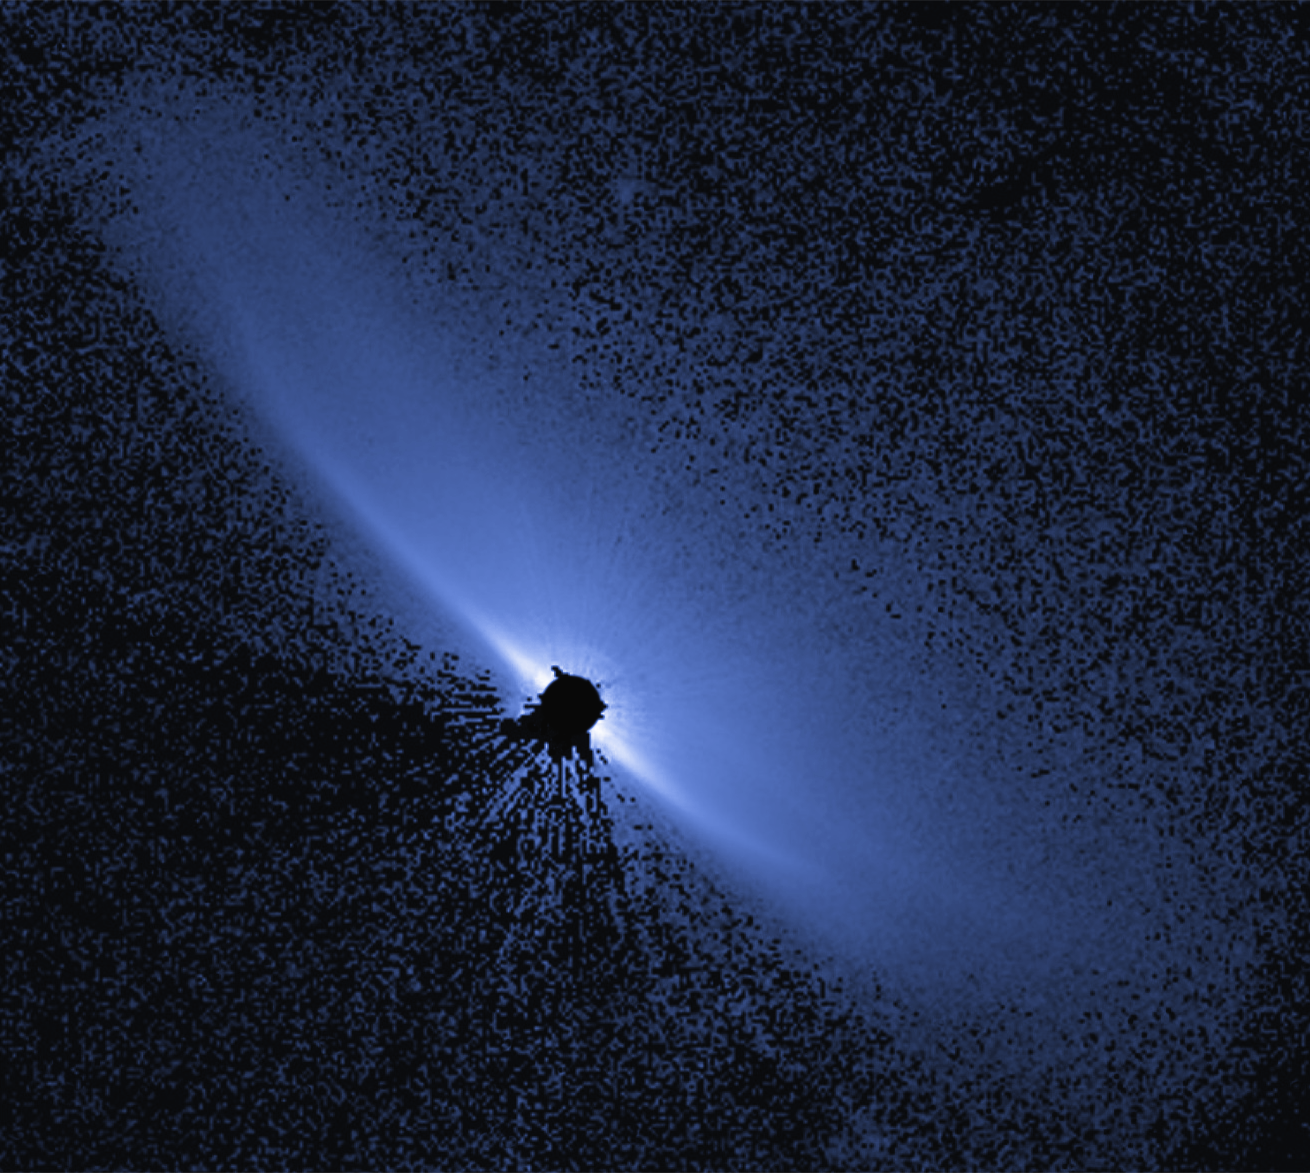

Circumstellar Disk – HD 32297

Object Name: HD 32297
Object Description: Debris Disk Around Nearby Star
Instrument: HST/STIS

Compass and Scale Compass and Scale An astronomical image with a scale that shows how large an object is on the sky, a compass that shows how the object is oriented on the sky, and the filters with which the image was made.

Credit: NASA, ESA, G. Schneider (University of Arizona), and the HST/GO 12228 Team